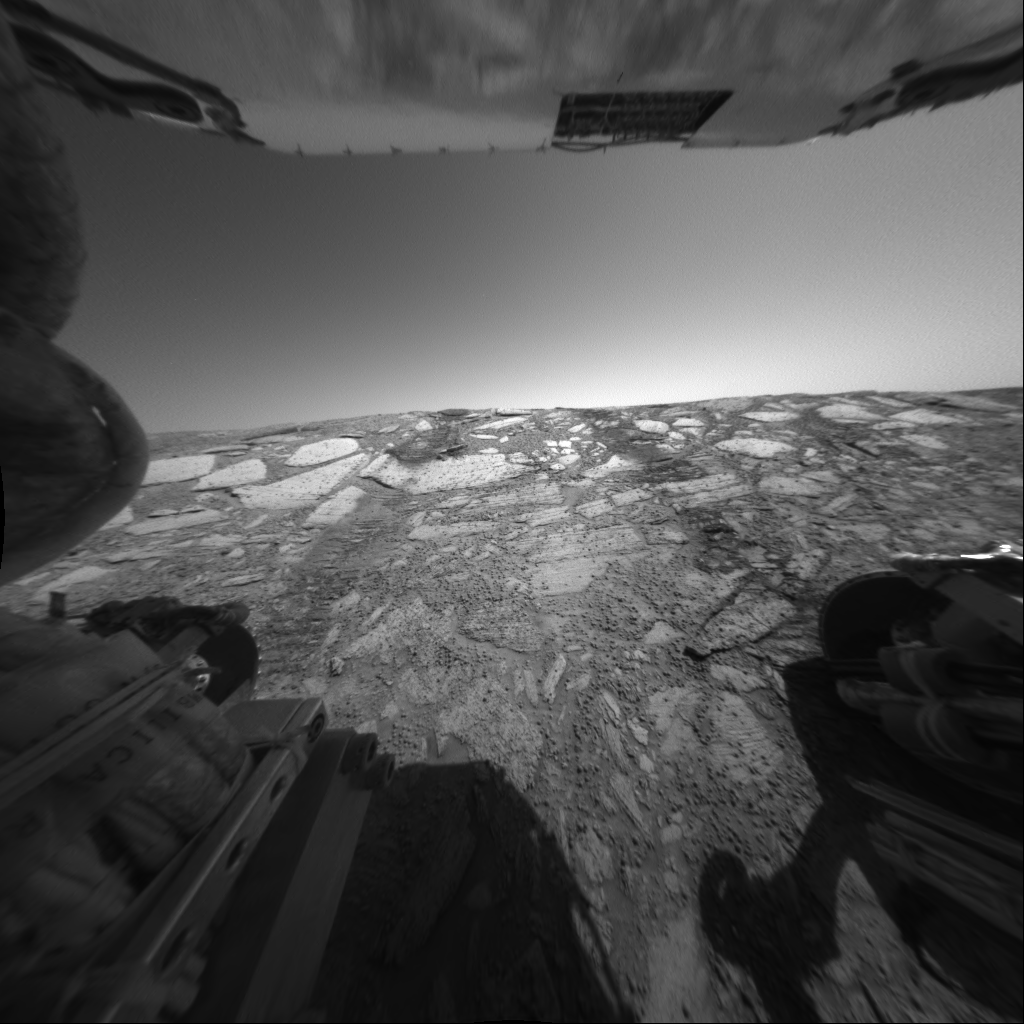

Inside Looking Up

This view from the Mars Exploration Rover Opportunity’s rear hazard-avoidance camera looks back up toward the “Endurance Crater” rim from the deepest point of a dip into the crater during the rover’s 134th martian day, or sol, on June 9, 2004. In this image, the rover is pitched forward about 18 degrees and the rear wheels are about 30 centimeters (about 12 inches) below the rim of the crater. The success of this engineering test of the slope and rock surface led rover planners to make plans to proceed into the crater for further scientific investigation.

Credit: NASA/JPL